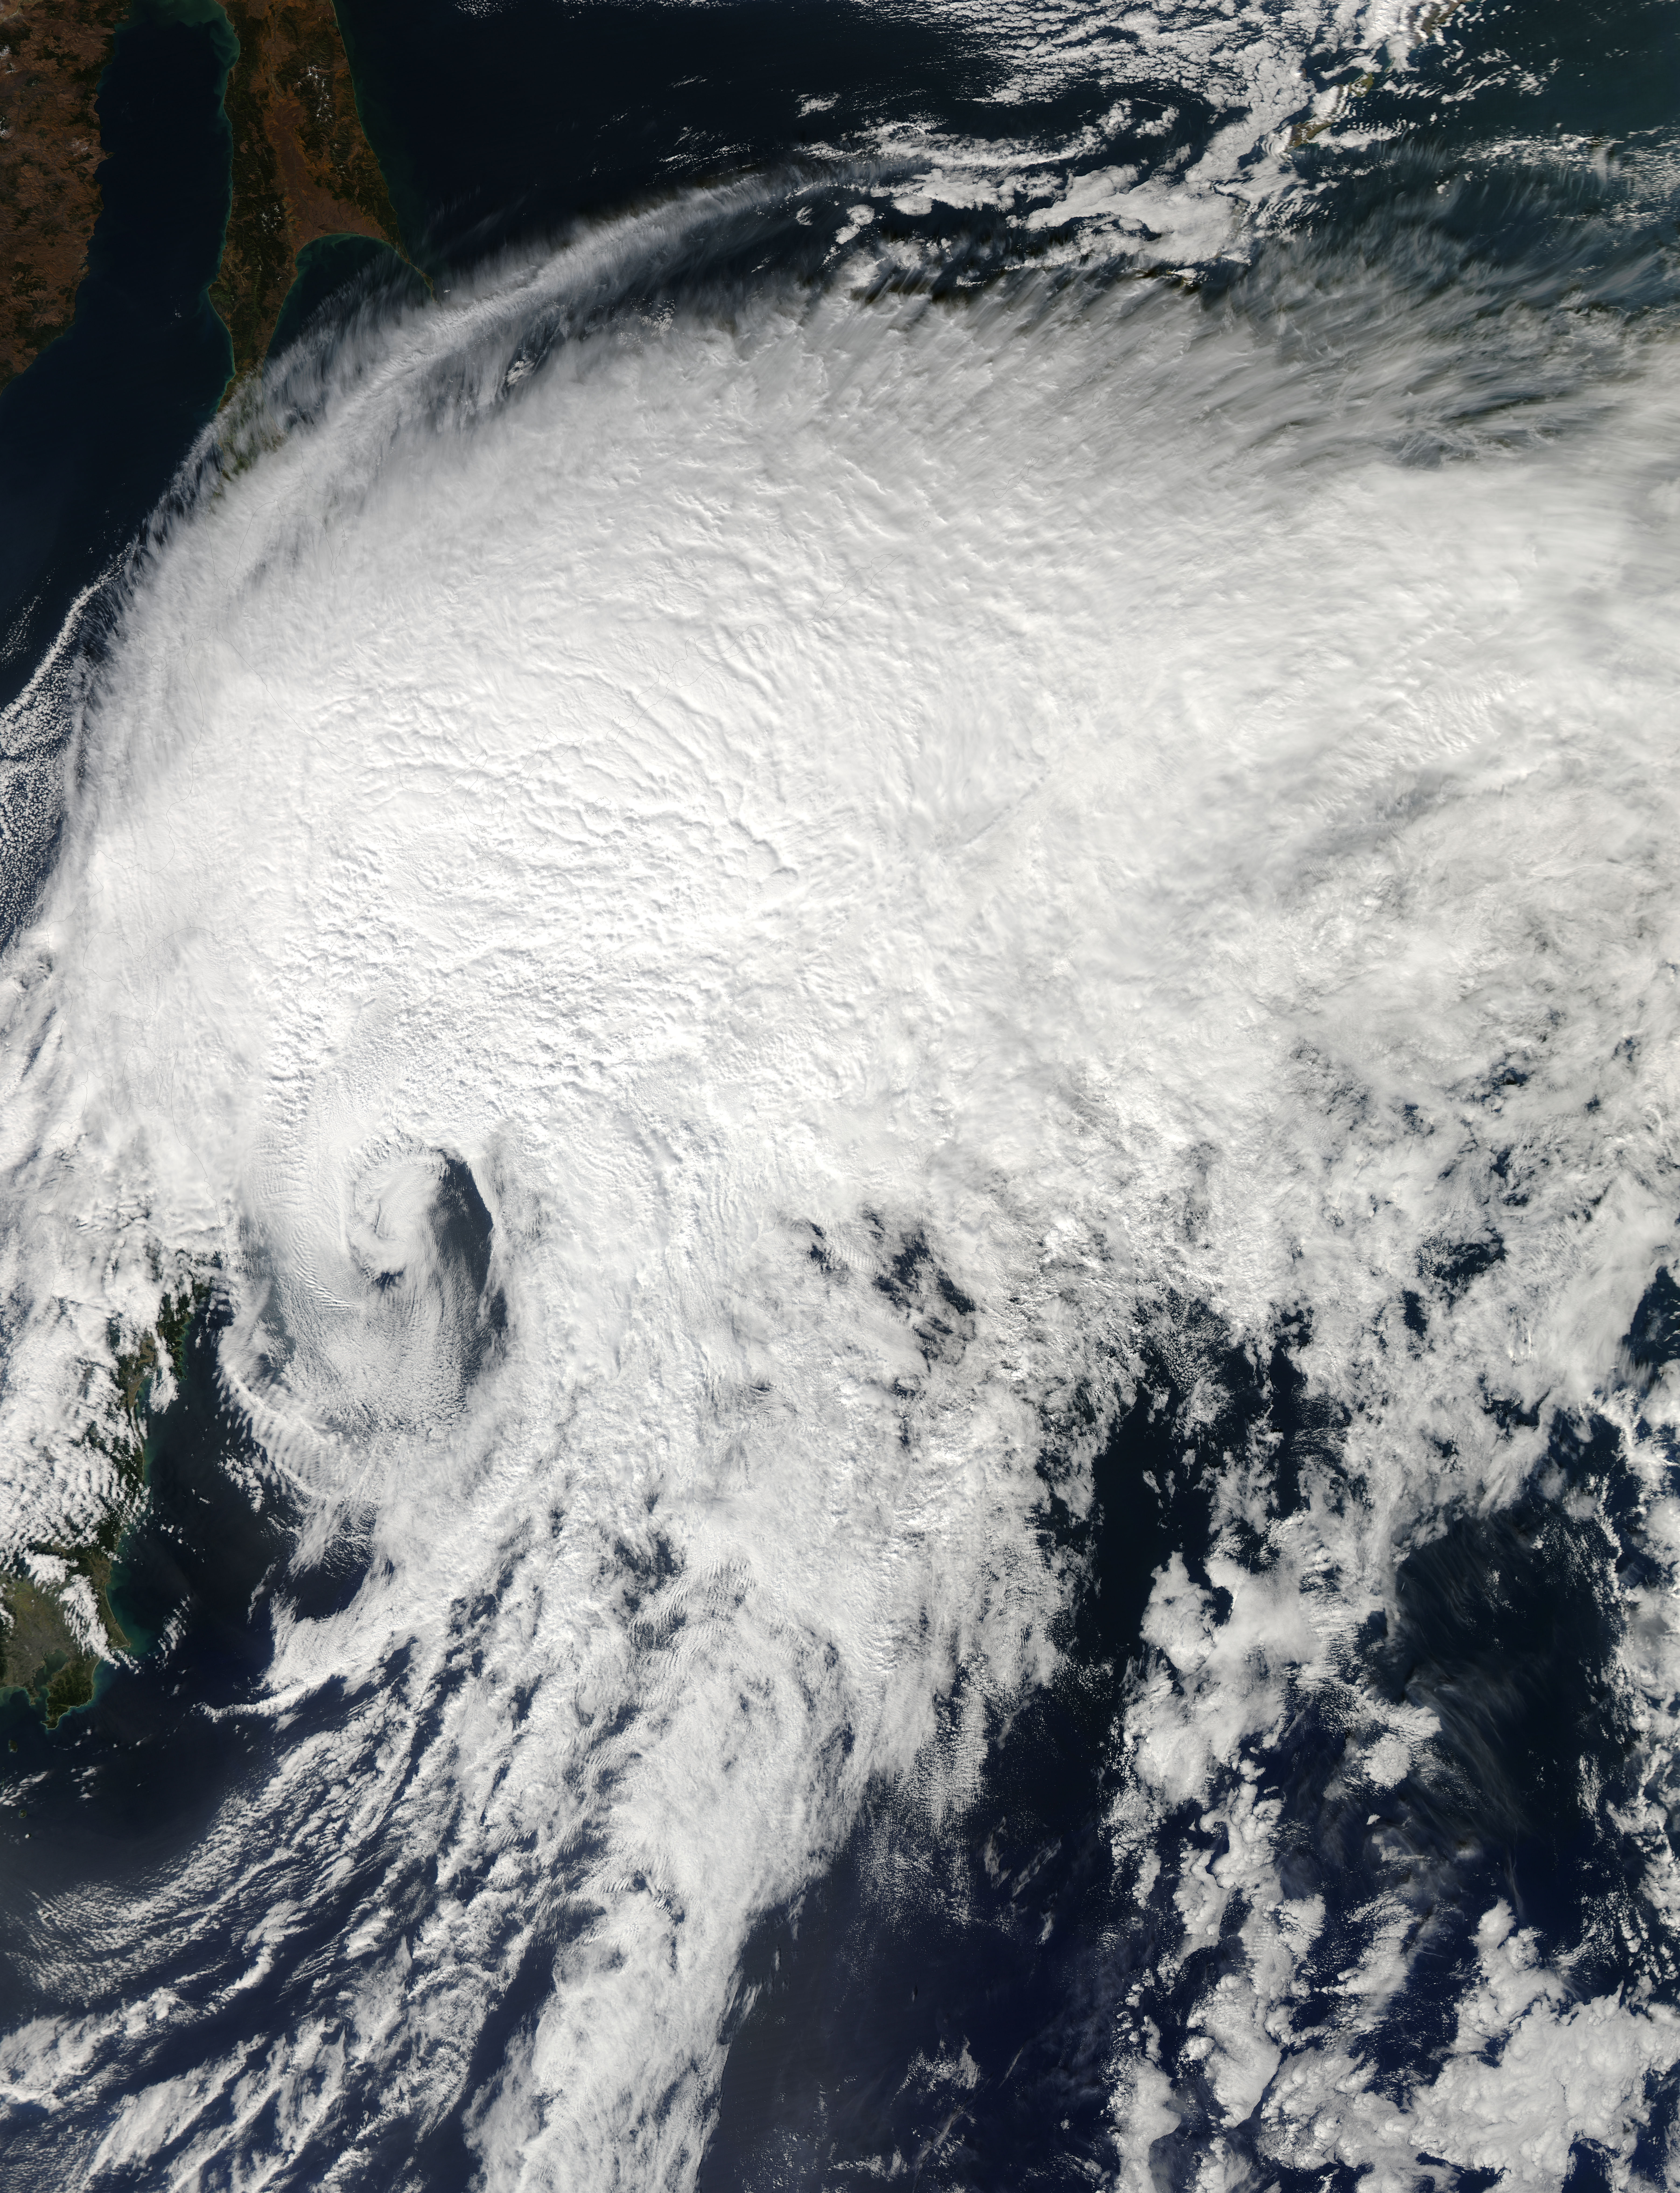

NASA's Aqua Satellite Sees Extra-Tropical Storm Vongfong Pulling Away from Hokkaido, Japan

NASA's Aqua satellite passed over Extra-Tropical Storm Vongfong on Oct. 4 as it was moving away from Hokkaido, Japan, the northernmost of the big islands. Vongfong transitioned into an extra-tropical storm early on Oct. 4 as its core changed from warm to cold. The MODIS or Moderate Resolution Imaging Spectroradiometer instrument aboard NASA's Aqua satellite captured a visible image of Tropical Storm Vongfong over Japan on Oct. 14 at 03:15 UTC as it was southeast of the island of Hokkaido, Japan. The image showed that south of the center of circulation was almost devoid of clouds and showers, which were all pushed to the north and east of the center as a result of southwesterly wind shear. At 0300 UTC on Oct. 14, the Joint Typhoon Warning Center issued its final advisory on Tropical storm Vongfong. At that time Vongfong's center was located near 29.1 north latitude and 142.9 east longitude, about 111 nautical miles (127.7 miles/205.6 km) southeast of Misawa, Japan. Vongfong was moving to the northeast at a speedy 36 knots (41.4 mph/66.67 kph). Vongfong's maximum sustained winds were near 35 knots (40.2 mph/64.8 kph). Vongfong had transitioned into an extra-tropical system and will continue to move away from northern Japan and over the northwestern Pacific Ocean.

Credit: NASA/GSFC/Jeff Schmaltz/MODIS Land Rapid Response Team